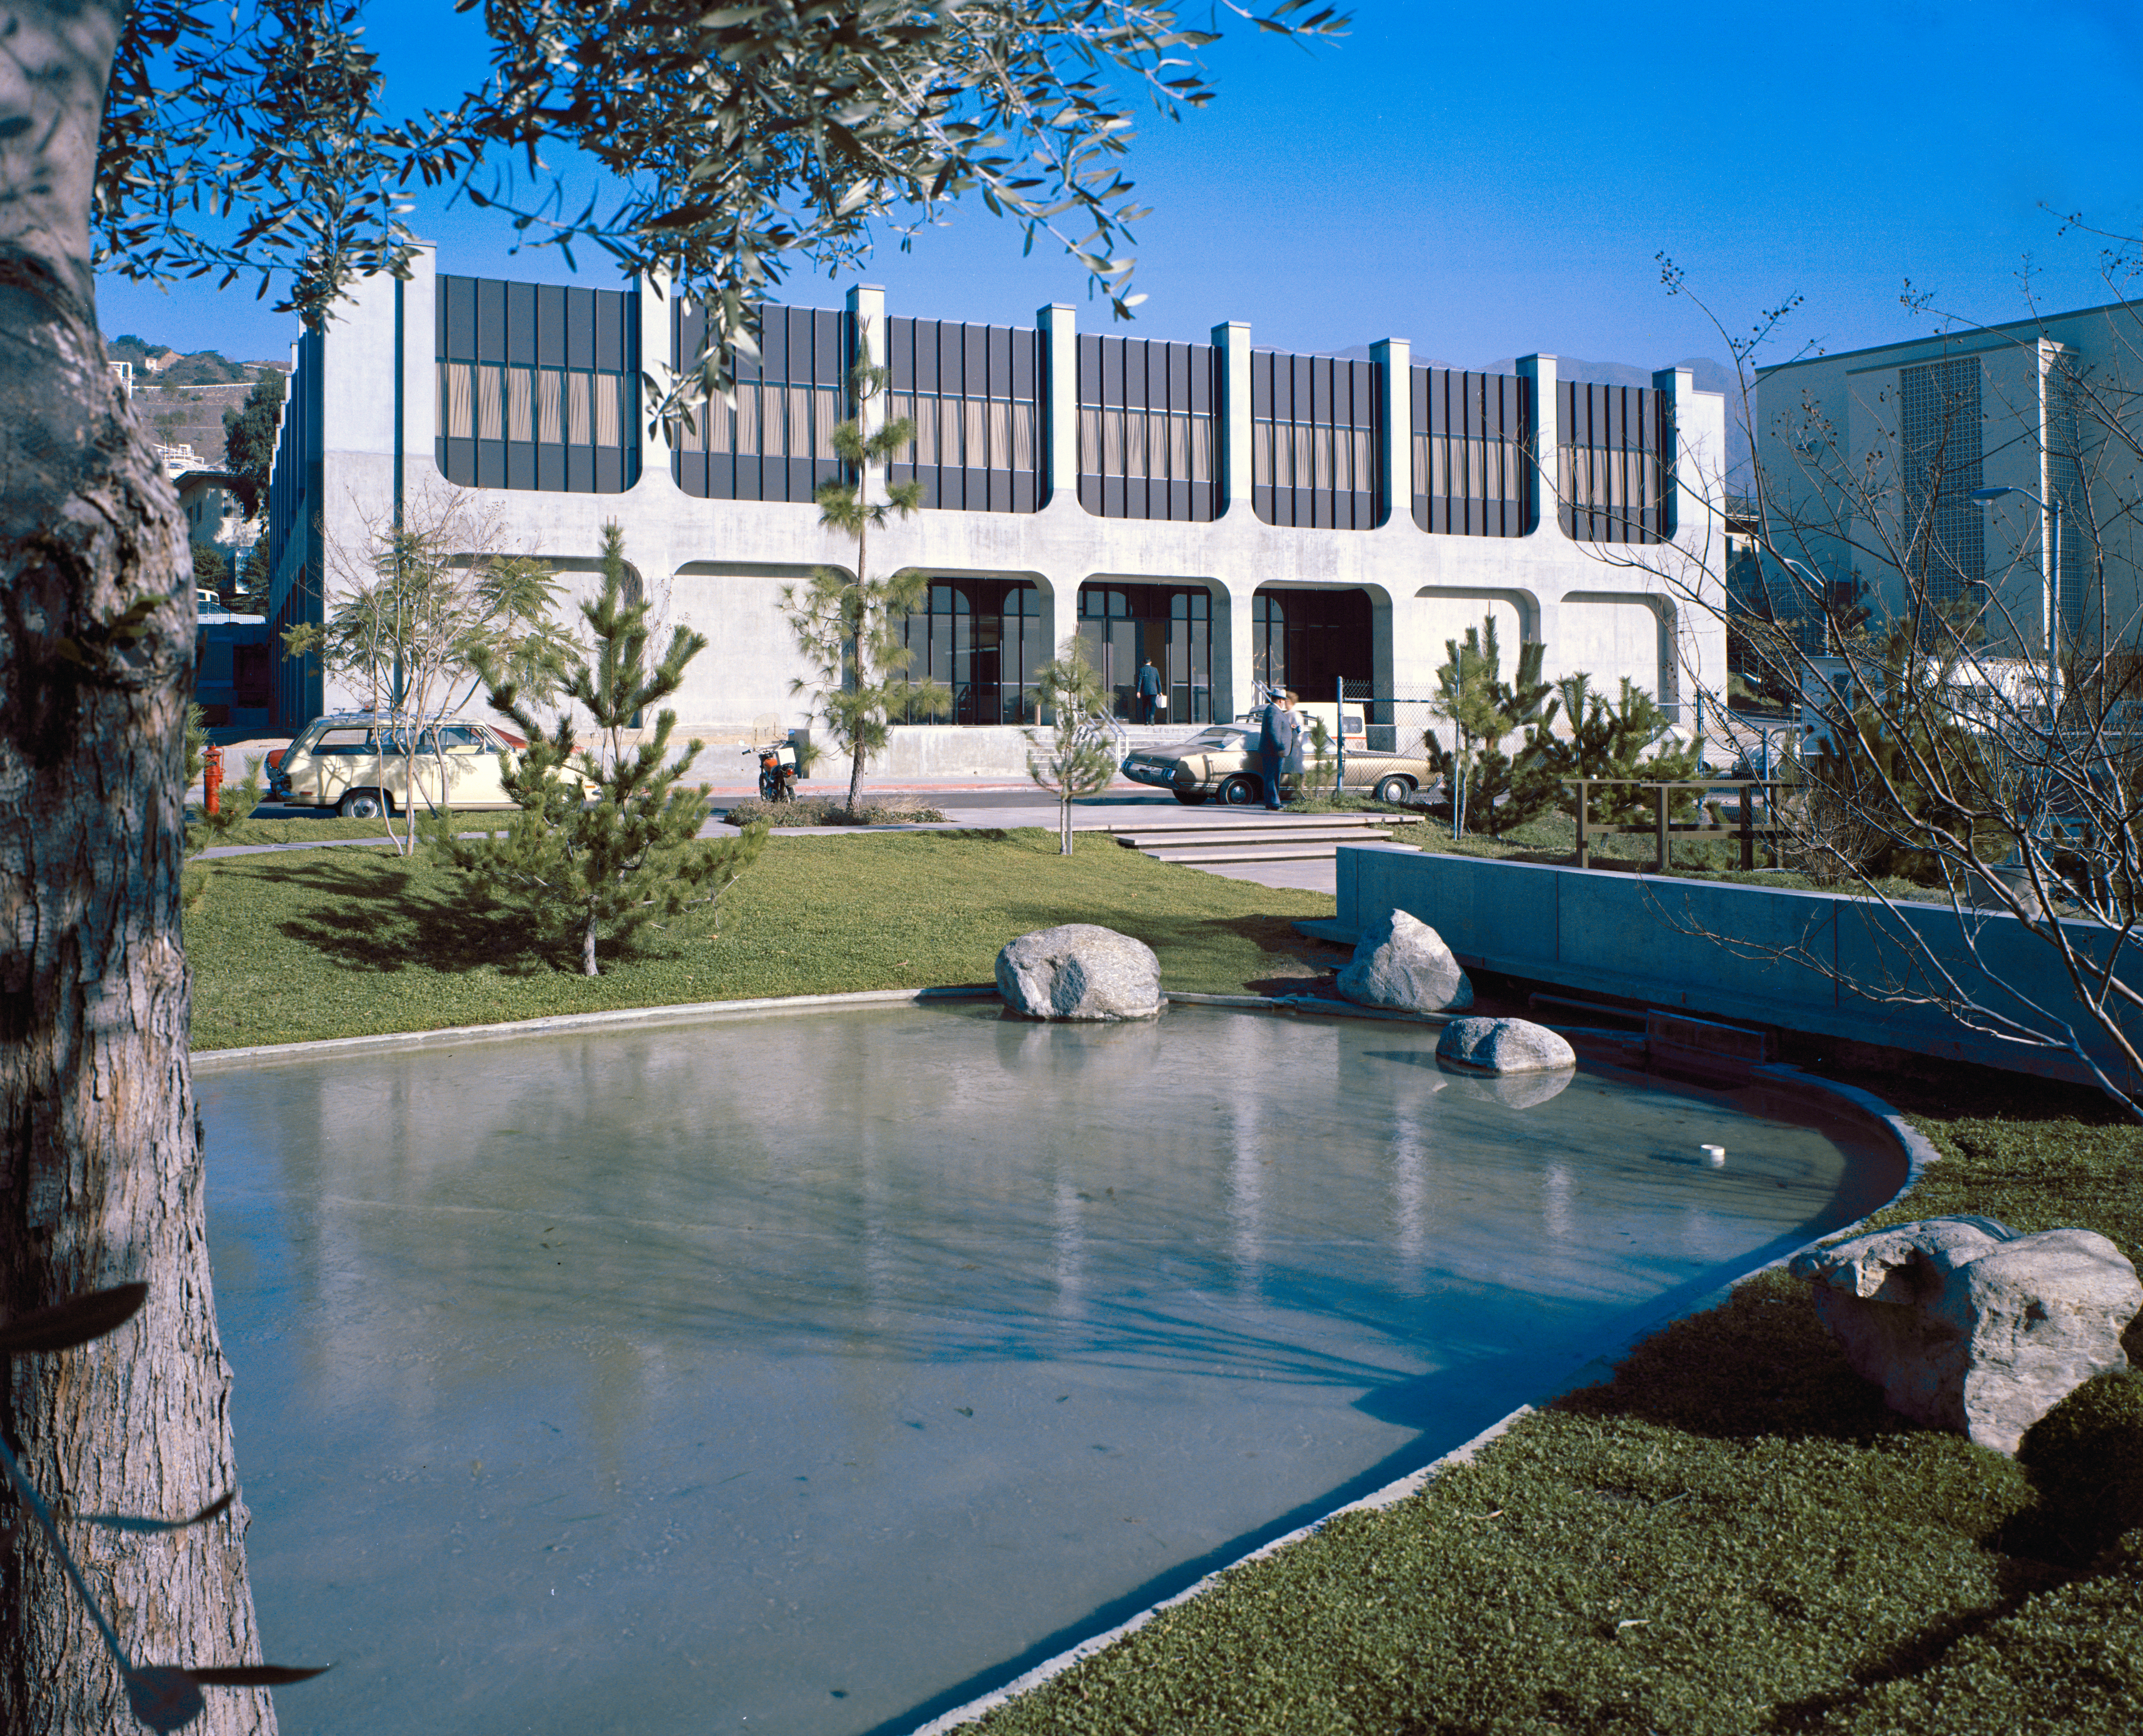

Space Flight Support Building

This archival image was released as part of a gallery comparing JPL’s past and present, commemorating the 80th anniversary of NASA’s Jet Propulsion Laboratory on Oct. 31, 2016.

Building 264, also known as the Space Flight Support Building, hosts engineers supporting space missions in flight at NASA’s Jet Propulsion Laboratory. It used to be just two stories, as seen in this image from January 1972, but then the Viking project to Mars needed more room. The building still serves the same function today, but now has eight floors.

JPL is a division of the Caltech in Pasadena, California.

Credit: NASA/JPL-Caltech